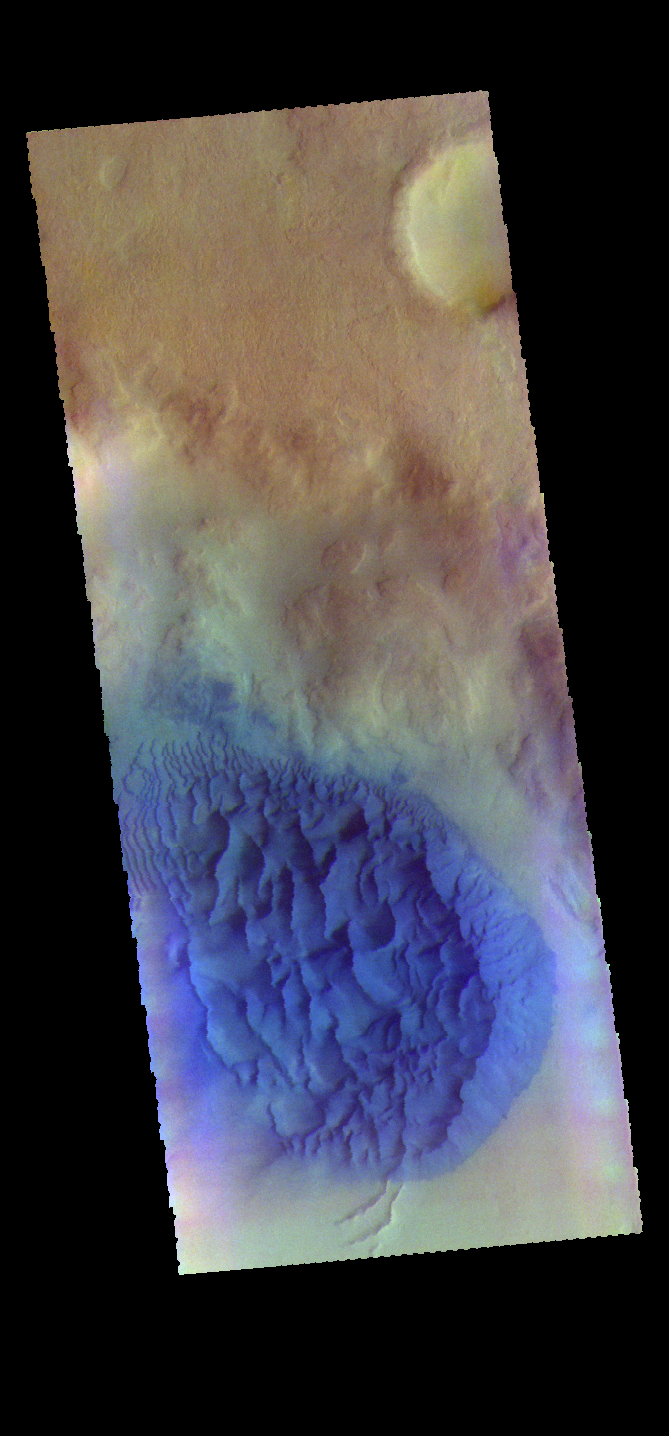

Crater Dunes – False Color

The THEMIS VIS camera contains 5 filters. The data from different filters can be combined in multiple ways to create a false color image. These false color images may reveal subtle variations of the surface not easily identified in a single band image. Today’s false color image shows a sand sheet with surface dune forms on the floor of an unnamed crater in Noachis Terrra.

Credit: NASA/JPL-Caltech/ASU